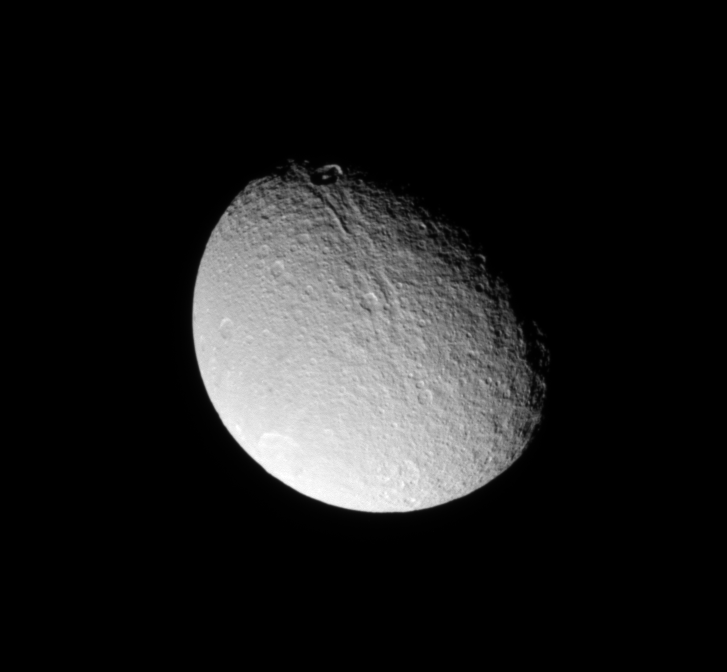

Bright Penelope

The Cassini spacecraft looks down on the north of Tethys and sees brightly illuminated Penelope Crater on the trailing hemisphere of the moon.

Penelope Crater, which lies on the opposite side of the moon from the huge Odysseus Crater, is faintly visible in the brightly lit area at the bottom left of this image. This view is centered on terrain at 51 degrees north latitude, 239 degrees west longitude. The north pole of Tethys (1,062 kilometers, or 660 miles across) lies on the terminator on the right about a quarter of the way inward from the top.

The image was taken in visible light with the Cassini spacecraft narrow-angle camera on July 27, 2009. The view was acquired at a distance of approximately 465,000 kilometers (289,000 miles) from Tethys and at a Sun-Tethys-spacecraft, or phase, angle of 52 degrees. Image scale is 3 kilometers (2 miles) per pixel.

The Cassini-Huygens mission is a cooperative project of NASA, the European Space Agency and the Italian Space Agency. The Jet Propulsion Laboratory, a division of the California Institute of Technology in Pasadena, manages the mission for NASA’s Science Mission Directorate, Washington, D.C. The Cassini orbiter and its two onboard cameras were designed, developed and assembled at JPL. The imaging operations center is based at the Space Science Institute in Boulder, Colo.

Credit: NASA/JPL/Space Science Institute